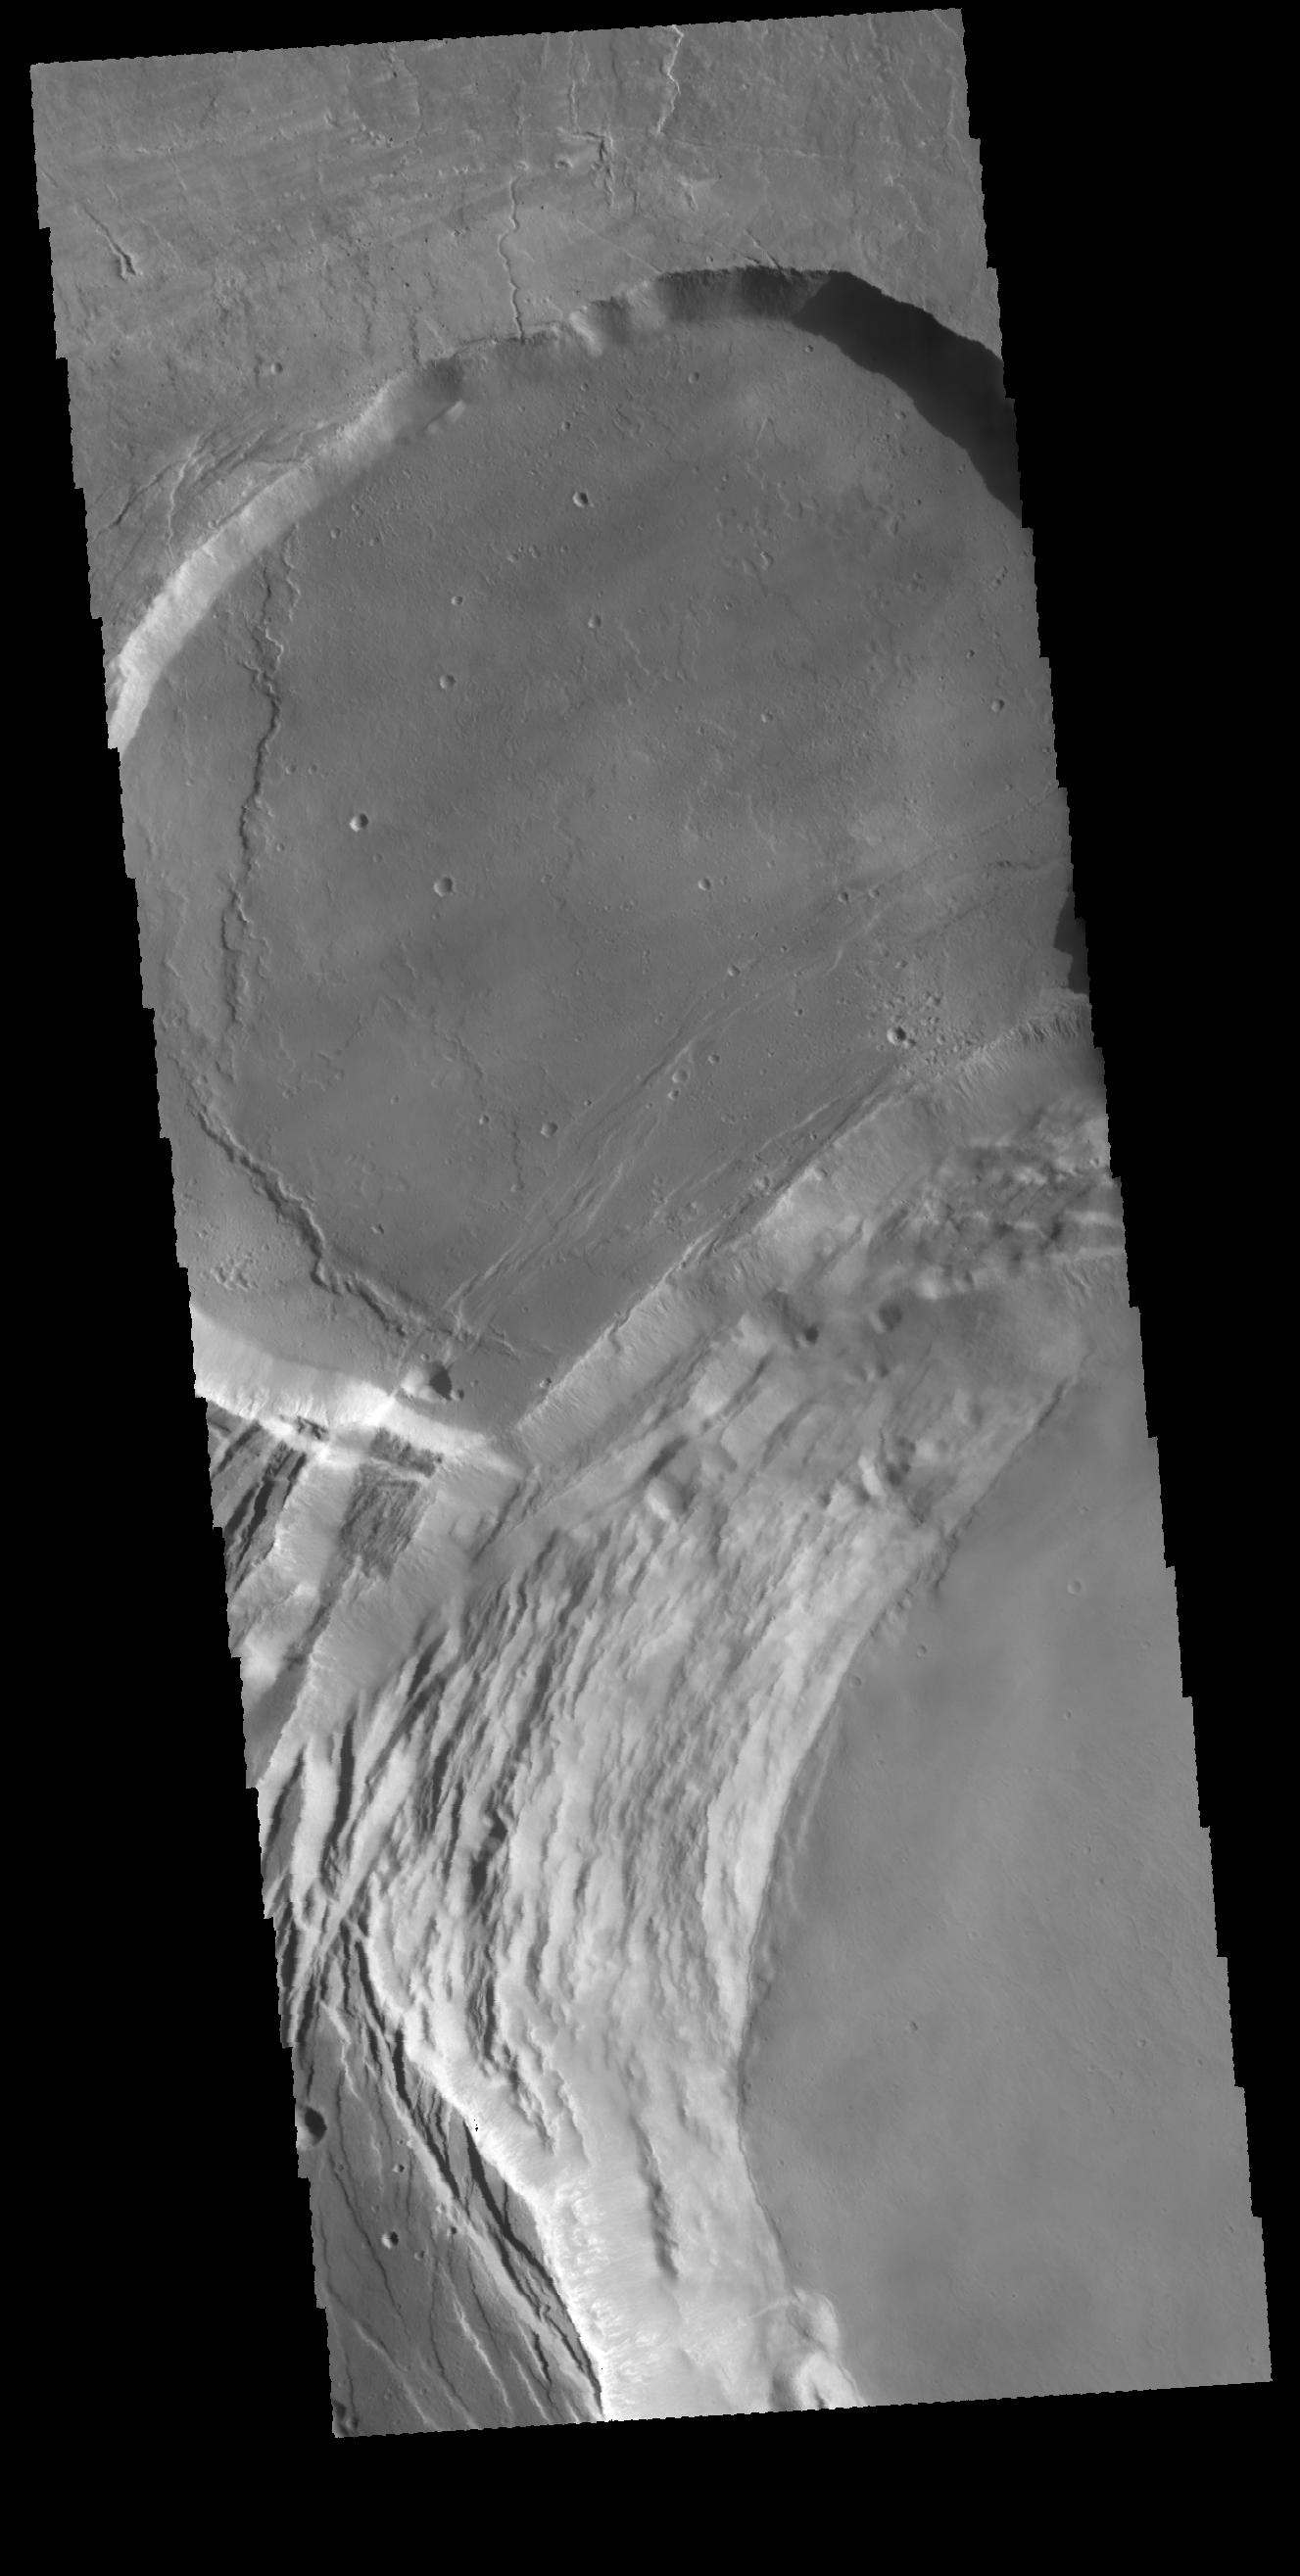

Investigating Mars: Ascraeus Mons

This image shows part of the complex caldera at the summit of the volcano. Calderas are found at the tops of volcanoes and are the source region for magma that rises from an underground lava source to erupt at the surface. Volcanoes are formed by repeated flows from the central caldera. The final eruptions can pool within the summit caldera, leaving a flat surface as they cool. This image shows part of two of the summit calderas, each with a floor at different elevations. Calderas are also a location of collapse, creating rings of tectonic faults that form the caldera rim. Ascraeus Mons has several caldera features at its summit.

The Odyssey spacecraft has spent over 15 years in orbit around Mars, circling the planet more than 69000 times. It holds the record for longest working spacecraft at Mars. THEMIS, the IR/VIS camera system, has collected data for the entire mission and provides images covering all seasons and lighting conditions. Over the years many features of interest have received repeated imaging, building up a suite of images covering the entire feature. From the deepest chasma to the tallest volcano, individual dunes inside craters and dune fields that encircle the north pole, channels carved by water and lava, and a variety of other feature, THEMIS has imaged them all. For the next several months the image of the day will focus on the Tharsis volcanoes, the various chasmata of Valles Marineris, and the major dunes fields. We hope you enjoy these images!

Credit: NASA/JPL-Caltech/ASU